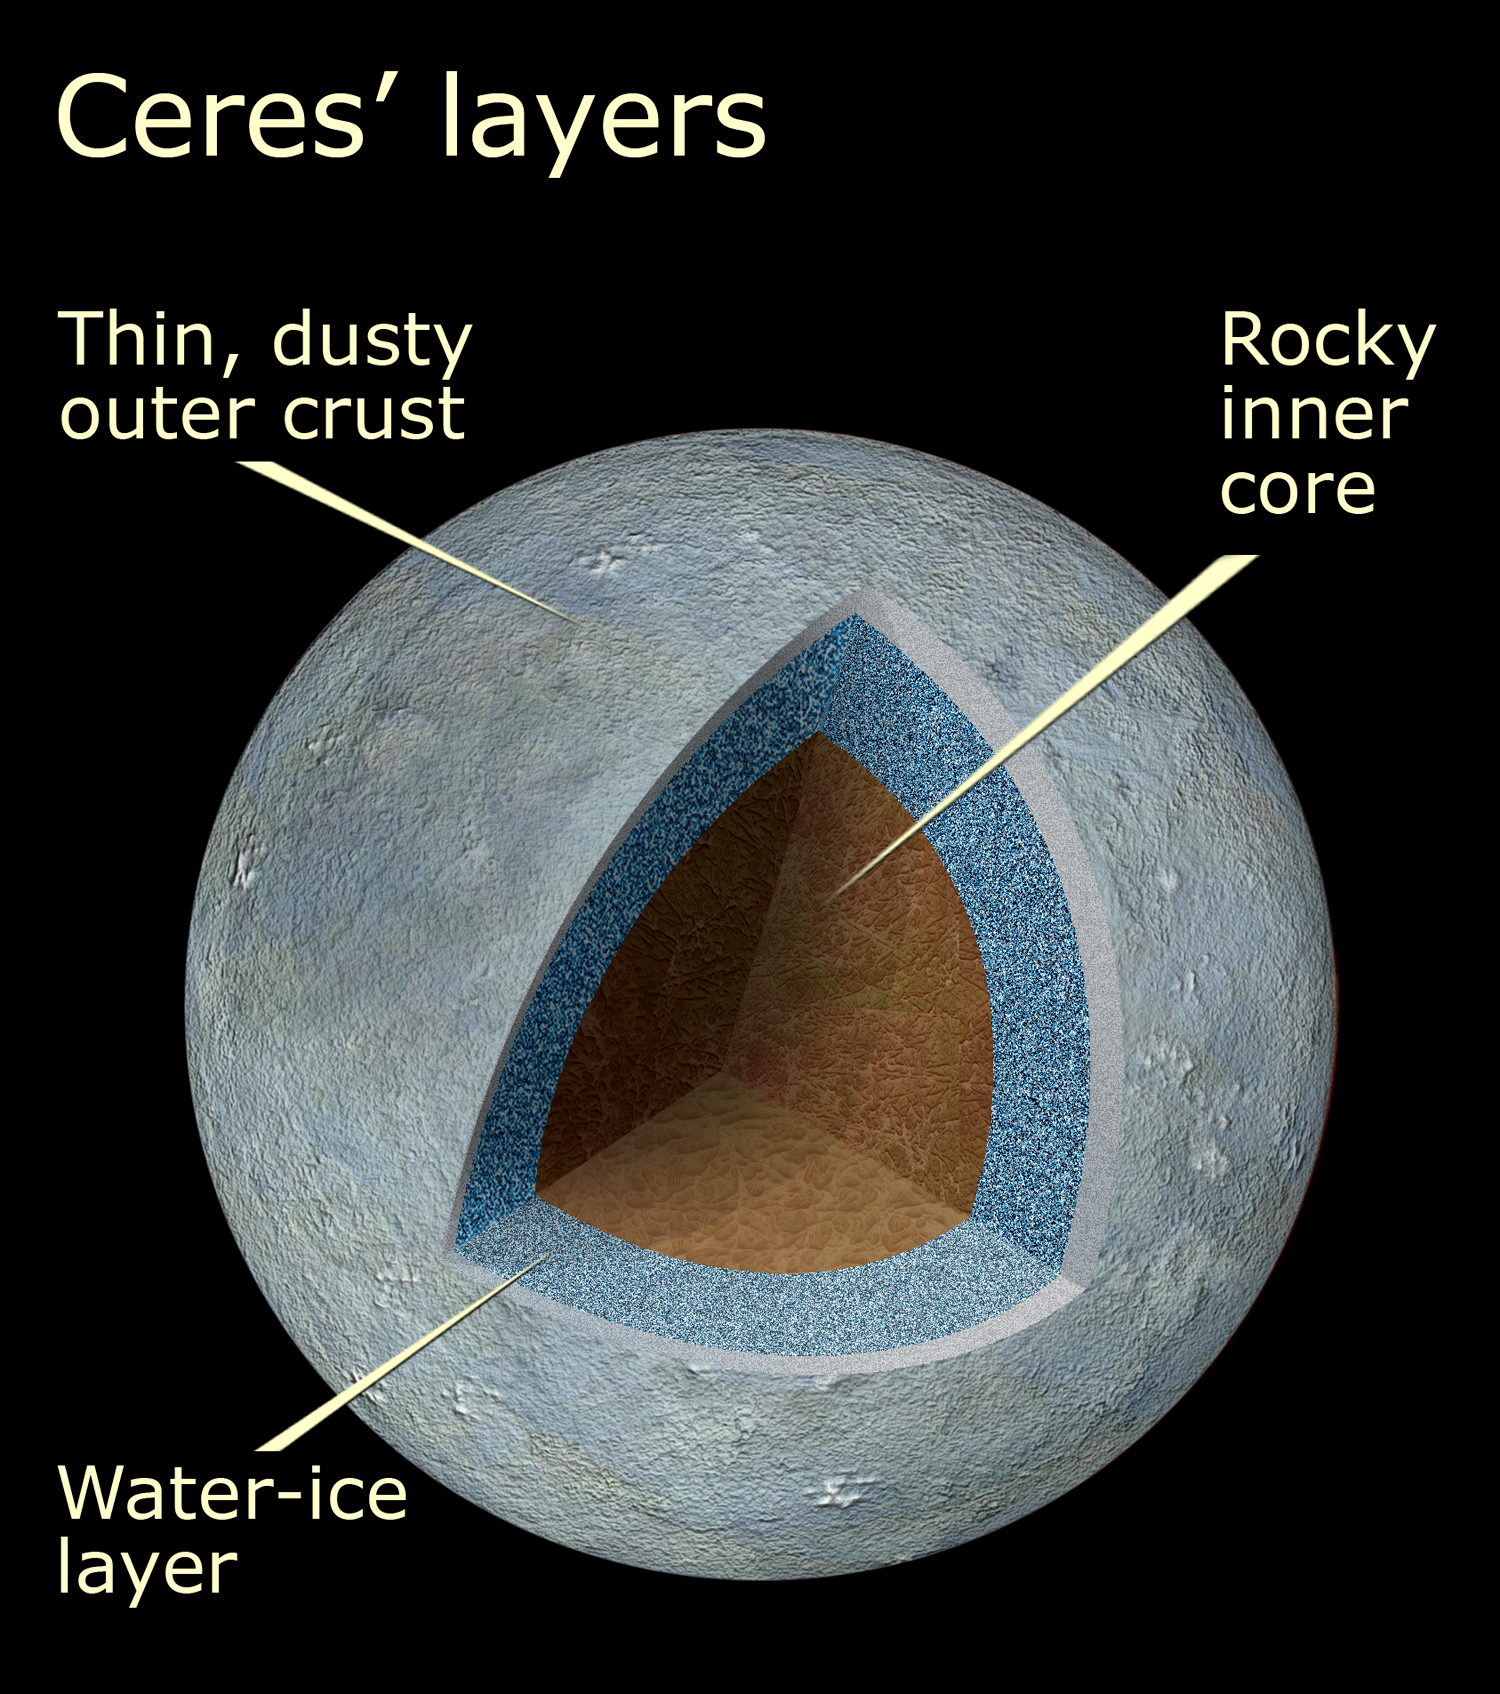

Cutaway View of Ceres

Cutaway of view of Ceres shows the differentiated layers of the asteroid.

Credit: NASA, ESA, and A. Feild (STScI)